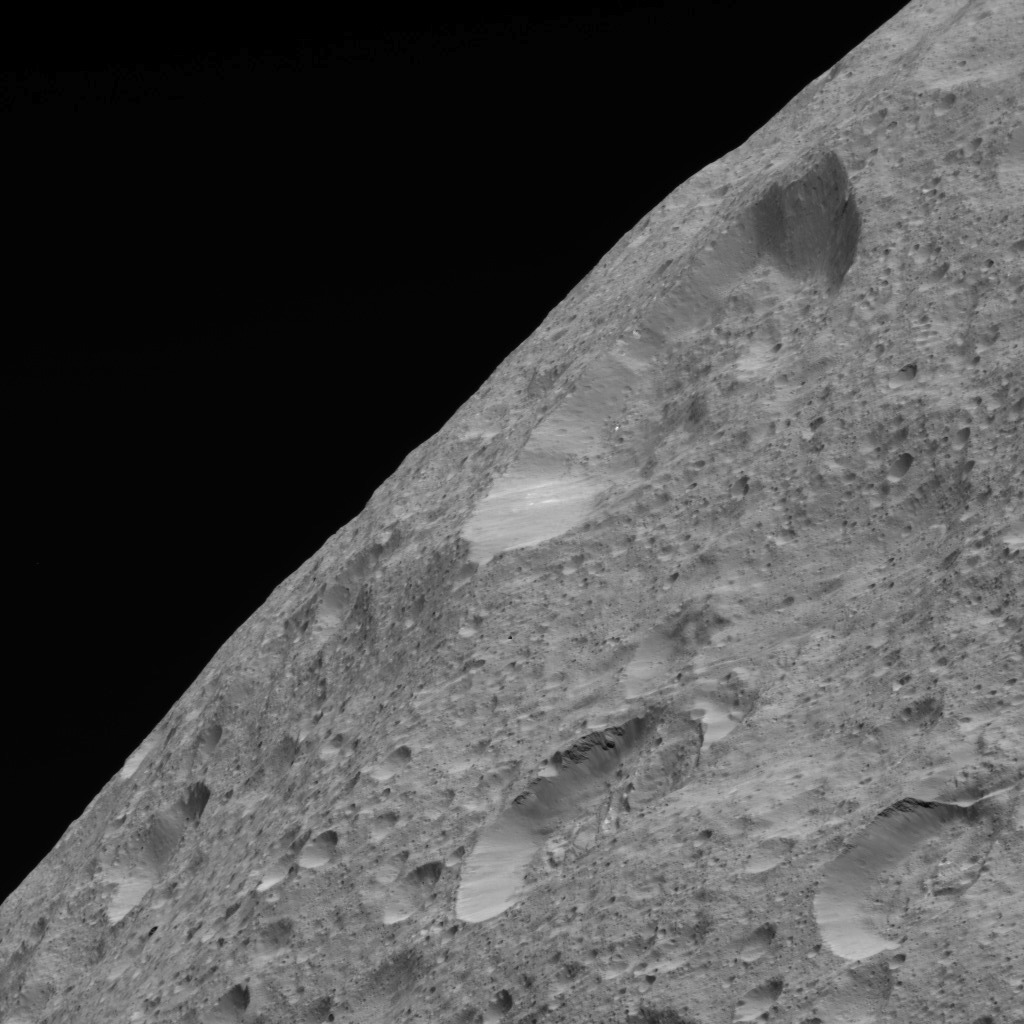

Limb View of Ceres

This image of Ceres’ limb was obtained by NASA’s Dawn spacecraft on May 30, 2018 from an altitude of about 280 miles (450 kilometers).

The sub-spacecraft position from which this image was taken is about 52 degrees north latitude and 337 degrees east longitude.

Dawn’s mission is managed by JPL for NASA’s Science Mission Directorate in Washington. Dawn is a project of the directorates Discovery Program, managed by NASA’s Marshall Space Flight Center in Huntsville, Alabama. JPL is responsible for overall Dawn mission science. Orbital ATK Inc., in Dulles, Virginia, designed and built the spacecraft. The German Aerospace Center, Max Planck Institute for Solar System Research, Italian Space Agency and Italian National Astrophysical Institute are international partners on the mission team.

Credit: NASA/JPL-Caltech/UCLA/MPS/DLR/IDA